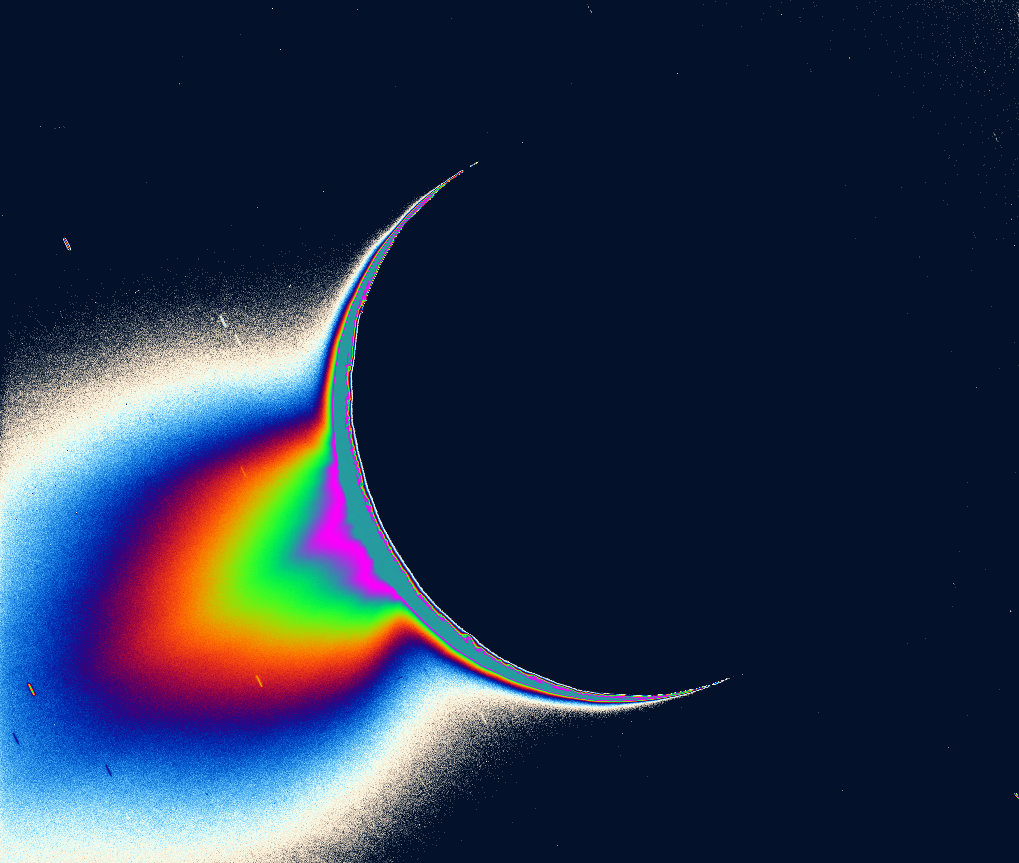

Fountains of Enceladus – Image #2

Recent Cassini images of Saturn’s moon Enceladus backlit by the sun show the fountain-like sources of the fine spray of material that towers over the south polar region. The image was taken looking more or less broadside at the “tiger stripe” fractures observed in earlier Enceladus images. It shows discrete plumes of a variety of apparent sizes above the limb of the moon.

The greatly enhanced and colorized image shows the enormous extent of the fainter, larger-scale component of the plume.

Imaging scientists, as reported in the journal Science on March 10, 2006, believe that the jets are geysers erupting from pressurized subsurface reservoirs of liquid water above 273 degrees Kelvin (0 degrees Celsius).

This caption was updated on March 9, 2006.

The Cassini-Huygens mission is a cooperative project of NASA, the European Space Agency and the Italian Space Agency. The Jet Propulsion Laboratory, a division of the California Institute of Technology in Pasadena, manages the mission for NASA’s Science Mission Directorate, Washington, D.C. The Cassini orbiter and its two onboard cameras were designed, developed and assembled at JPL. The imaging operations center is based at the Space Science Institute in Boulder, Colo.

Credit: NASA/JPL/Space Science Institute